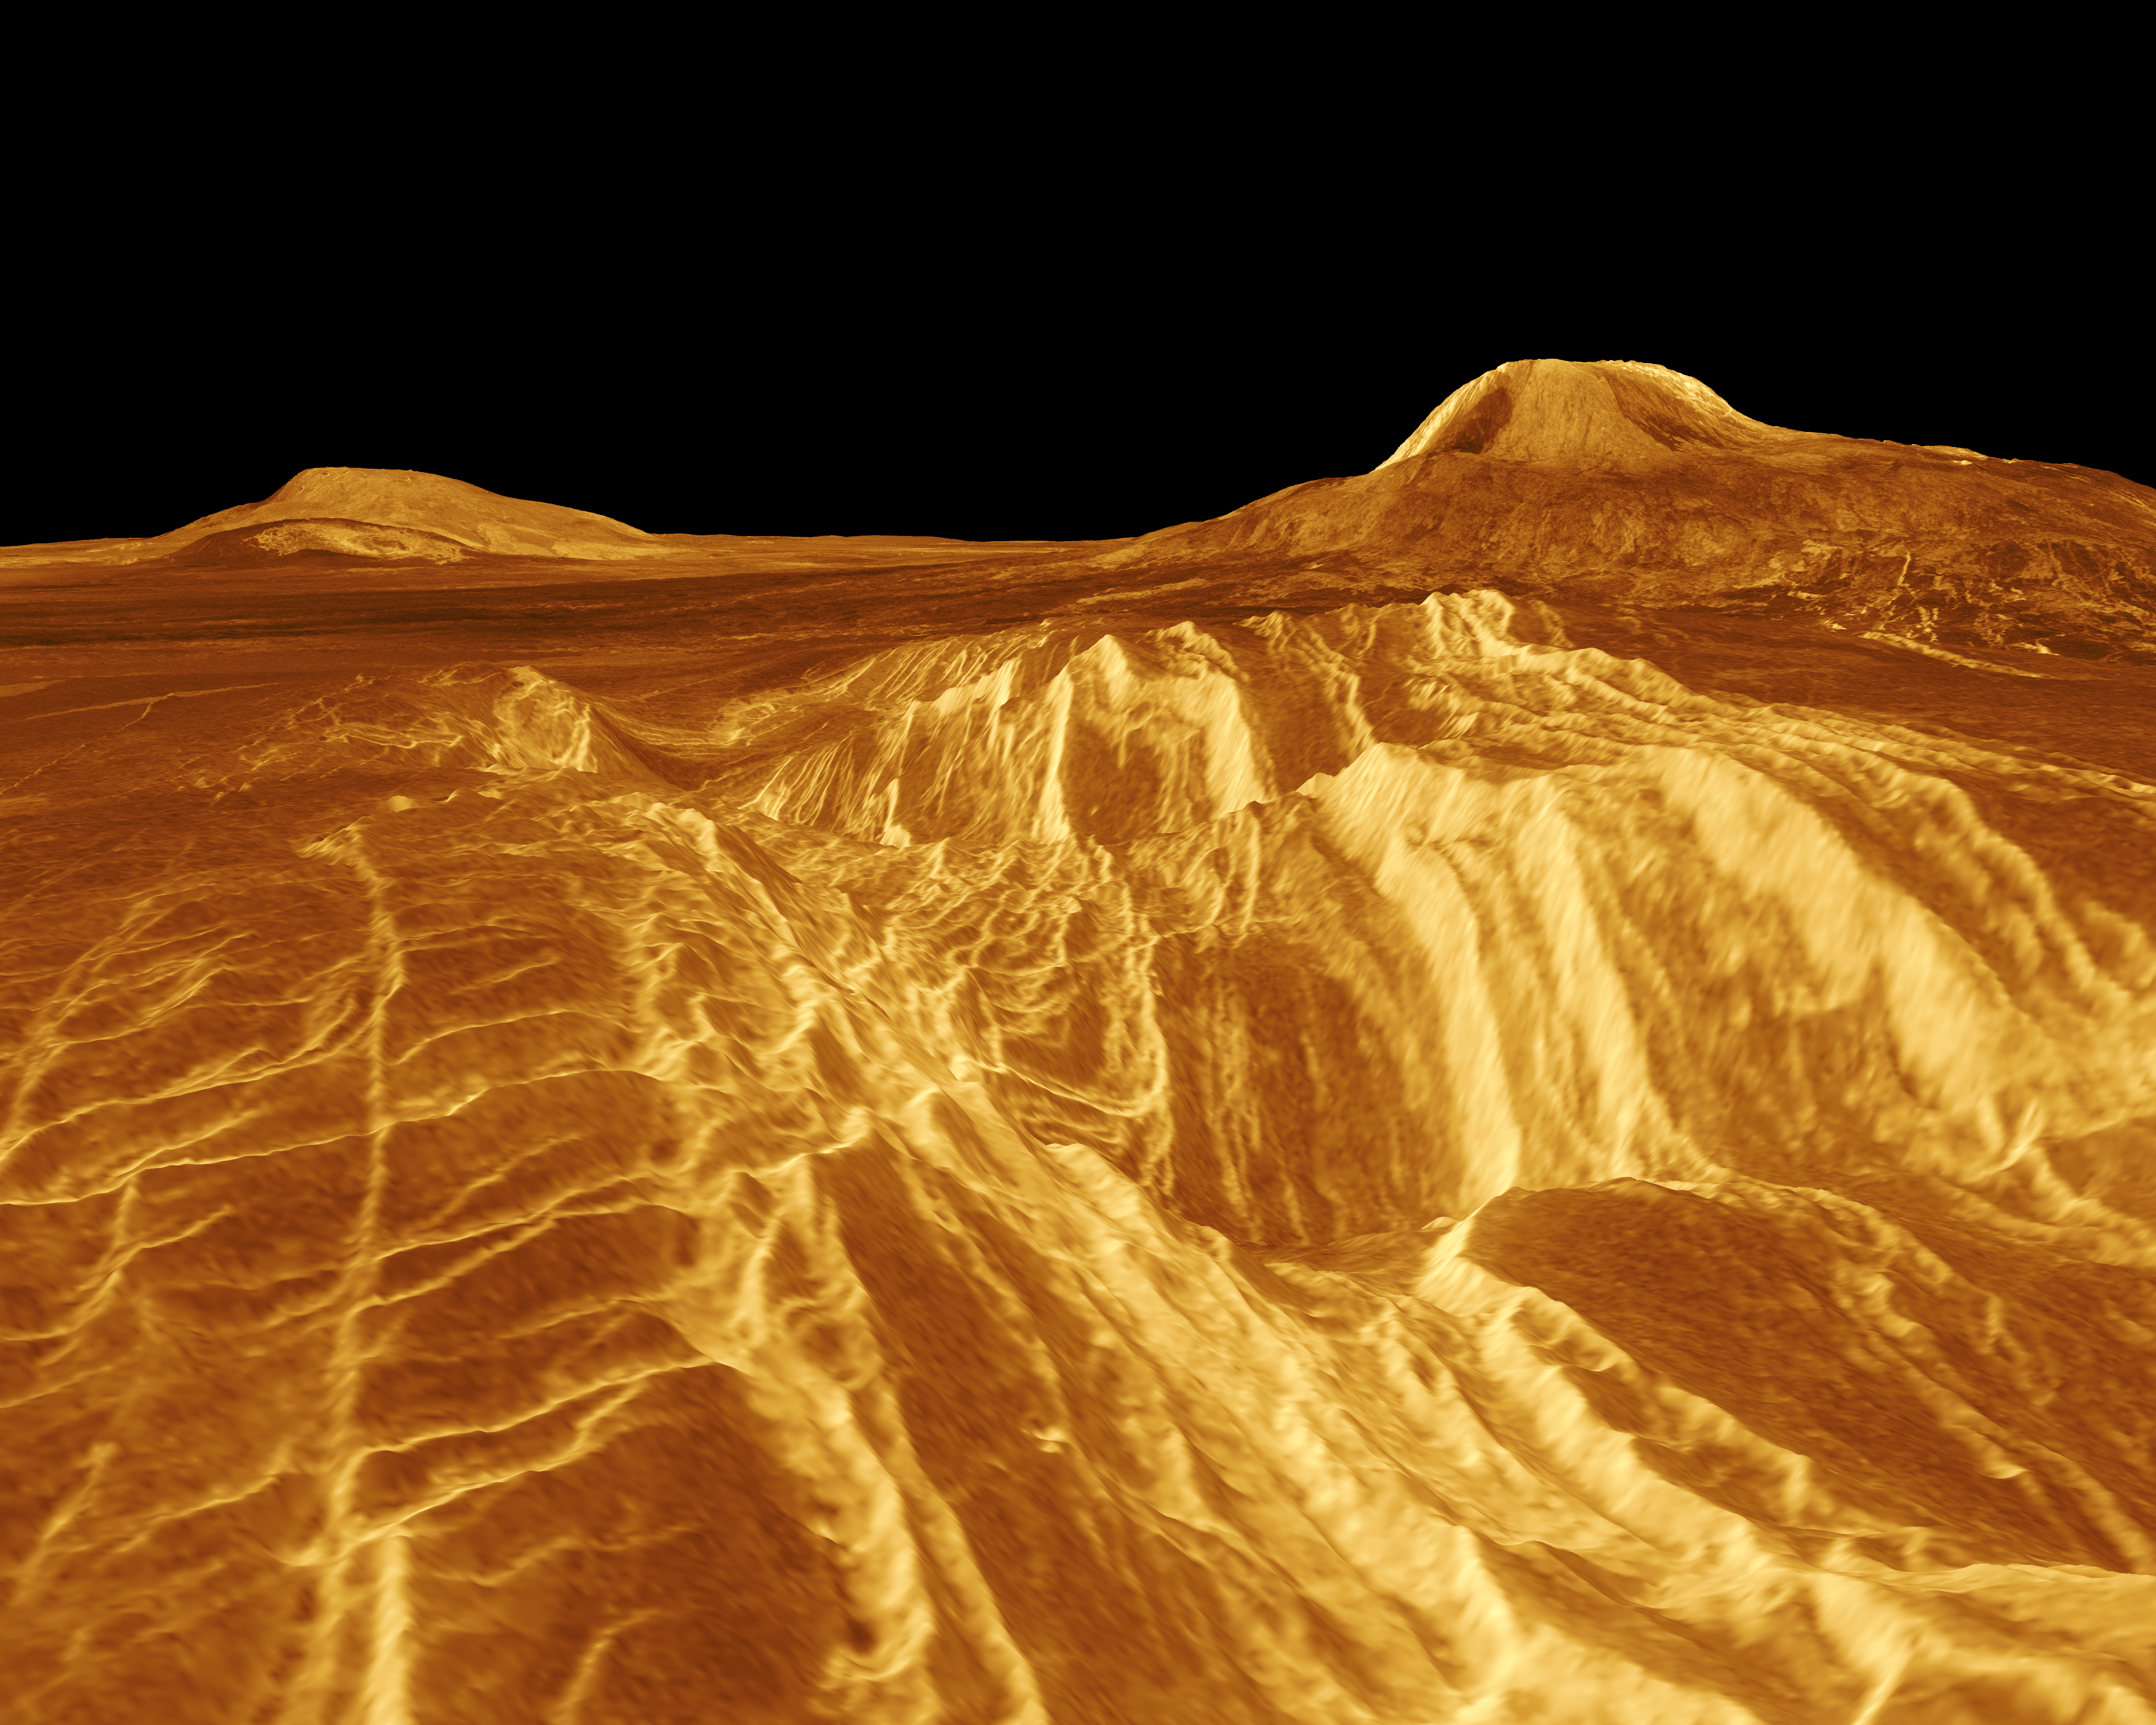

Venus – False Color Perspective of Sif and Gula Mons

A portion of western Eistla Regio is shown in this three dimensional, computer-generated view of the surface of Venus. The viewpoint is at an elevation of 1.2 kilometers (0.75 mile) at a location 700 kilometers (435 miles) southeast of Gula Mons, the volcano on the right horizon. Gula Mons reaches 3 kilometers (1.8 miles) high and is located around 22 degrees north latitude and 359 degrees east longitude. Sif Mons, the volcano on the left horizon, has a diameter of 300 kilometers (186 miles) and a height of 2 kilometers (1.2 miles). Magellan imaging and altimetry data are combined to develop a three-dimensional computer view of the planet’s surface. Simulated color based on color images from the Soviet Venera 13 and 14 spacecraft is added to enhance small-scale structure. This image was produced at JPL’s Multimission Image Processing Laboratory by Eric De Jong, Jeff Hall and Myche McAuley. Magellan is a NASA spacecraft mission to map the surface of Venus with imaging radar. The basic scientific instrument is a synthetic aperture radar, or SAR, which can look through the thick clouds perpetually shielding the surface of Venus. Magellan is in orbit around Venus which completes one turn around its axis in 243 Earth days. That period of time, one Venus day, is the length of a Magellan mapping cycle. The spacecraft completed its first mapping cycle and primary mission on May 15, 1991, and immediately began its second cycle. During the first cycle, Magellan mapped more than 80 percent of the planet’s surface and the current and subsequent cycles of equal duration will provide complete mapping of Venus. Magellan was launched May 4, 1989, aboard the space shuttle Atlantis and went into orbit around Venus August 10, 1990.

Credit: NASA/JPL